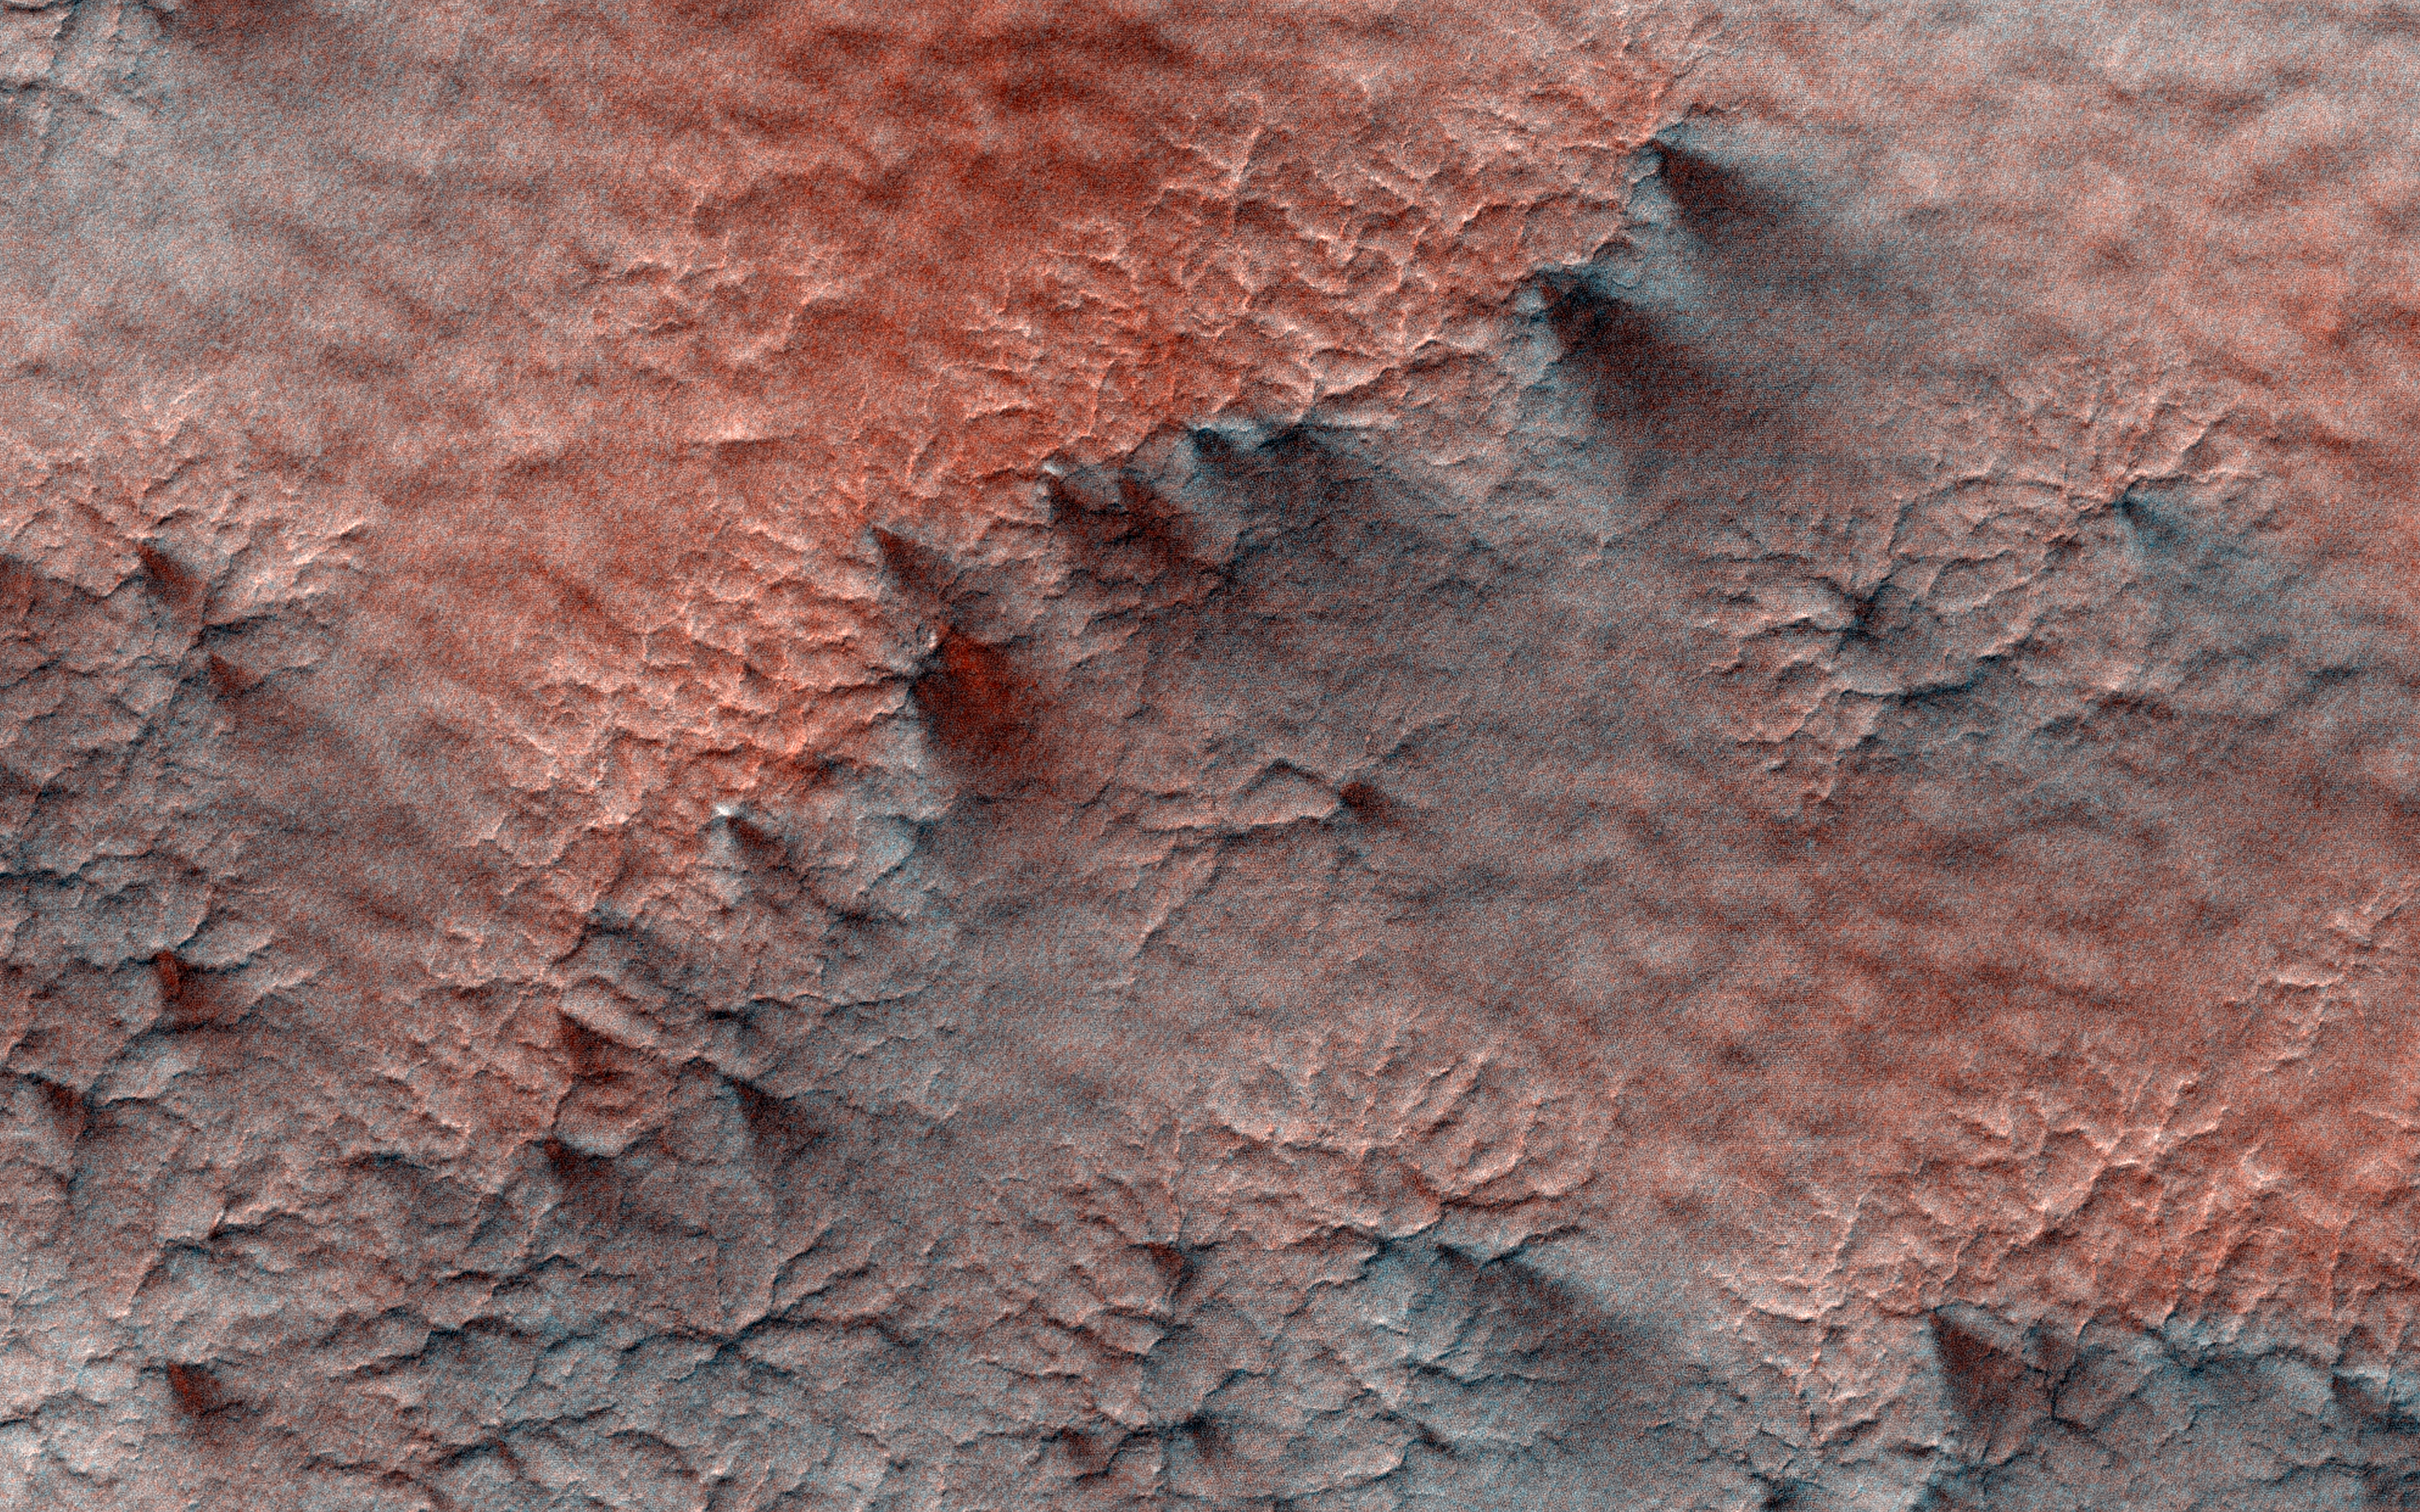

Spiders on Mounds

This terrain looks like lumpy sediment on top of patterned ground. The lumpy sediment is likely just loosely consolidated because it is covered with spidery channels.

This landform is uniquely Martian, formed in the spring as seasonal dry ice turns directly into gas that erodes channels in the surface.

The University of Arizona, Tucson, operates HiRISE, which was built by Ball Aerospace & Technologies Corp., Boulder, Colo. NASA’s Jet Propulsion Laboratory, a division of Caltech in Pasadena, California, manages the Mars Reconnaissance Orbiter Project for NASA’s Science Mission Directorate, Washington.

Credit: NASA/JPL-Caltech/Univ. of Arizona